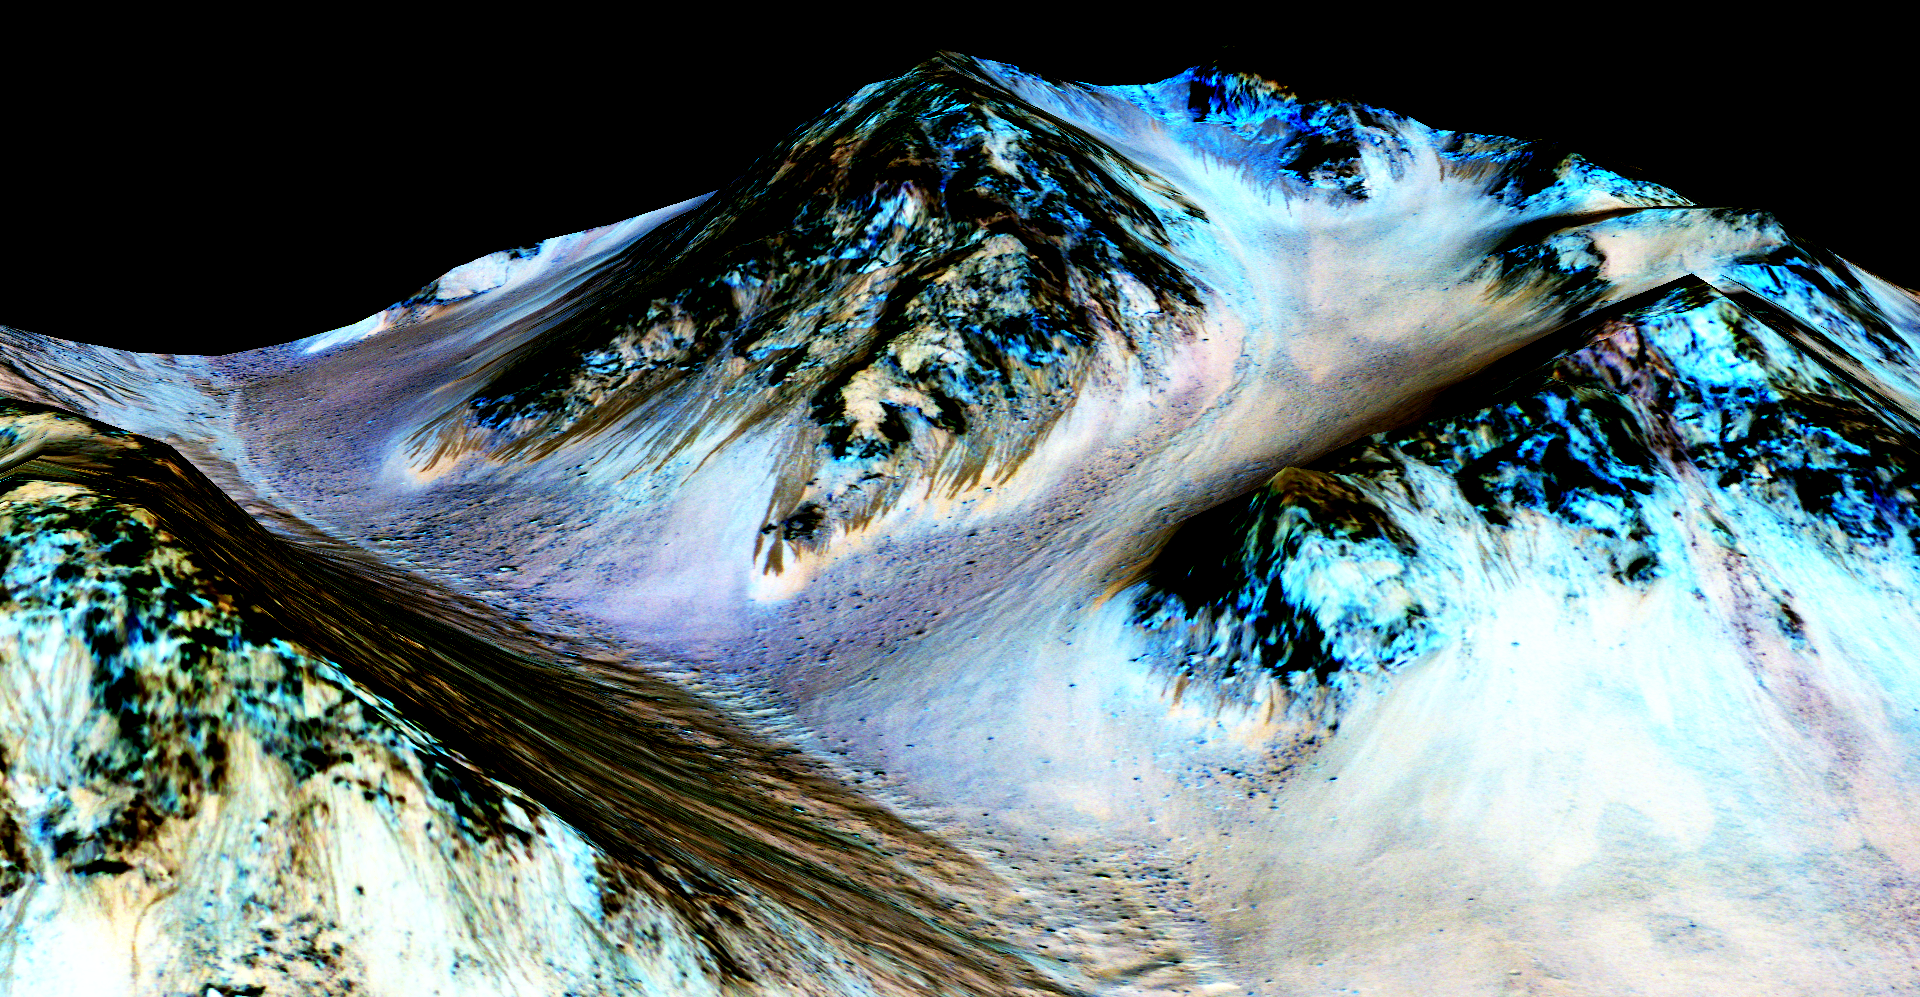

Recurring ‘Lineae’ on Slopes at Hale Crater, Mars

Dark, narrow streaks on Martian slopes such as these at Hale Crater are inferred to be formed by seasonal flow of water on contemporary Mars. The streaks are roughly the length of a football field.

The imaging and topographical information in this processed, false-color view come from the High Resolution Imaging Science Experiment (HiRISE) camera on NASA’s Mars Reconnaissance Orbiter.

These dark features on the slopes are called “recurring slope lineae” or RSL. Planetary scientists using observations with the Compact Reconnaissance Imaging Spectrometer on the same orbiter detected hydrated salts on these slopes at Hale Crater, corroborating the hypothesis that the streaks are formed by briny liquid water.

The image was produced by first creating a 3-D computer model (a digital terrain map) of the area based on stereo information from two HiRISE observations, and then draping a false-color image over the land-shape model. The vertical dimension is exaggerated by a factor of 1.5 compared to horizontal dimensions. The camera records brightness in three wavelength bands: infrared, red and blue-green. The draped image is one product from HiRISE observation ESP_03070_1440.

The University of Arizona, Tucson, operates HiRISE, which was built by Ball Aerospace & Technologies Corp., Boulder, Colorado. NASA’s Jet Propulsion Laboratory, a division of the California Institute of Technology in Pasadena, manages the Mars Reconnaissance Orbiter Project and Mars Science Laboratory Project for NASA’s Science Mission Directorate, Washington.

Credit: NASA/JPL-Caltech/Univ. of Arizona